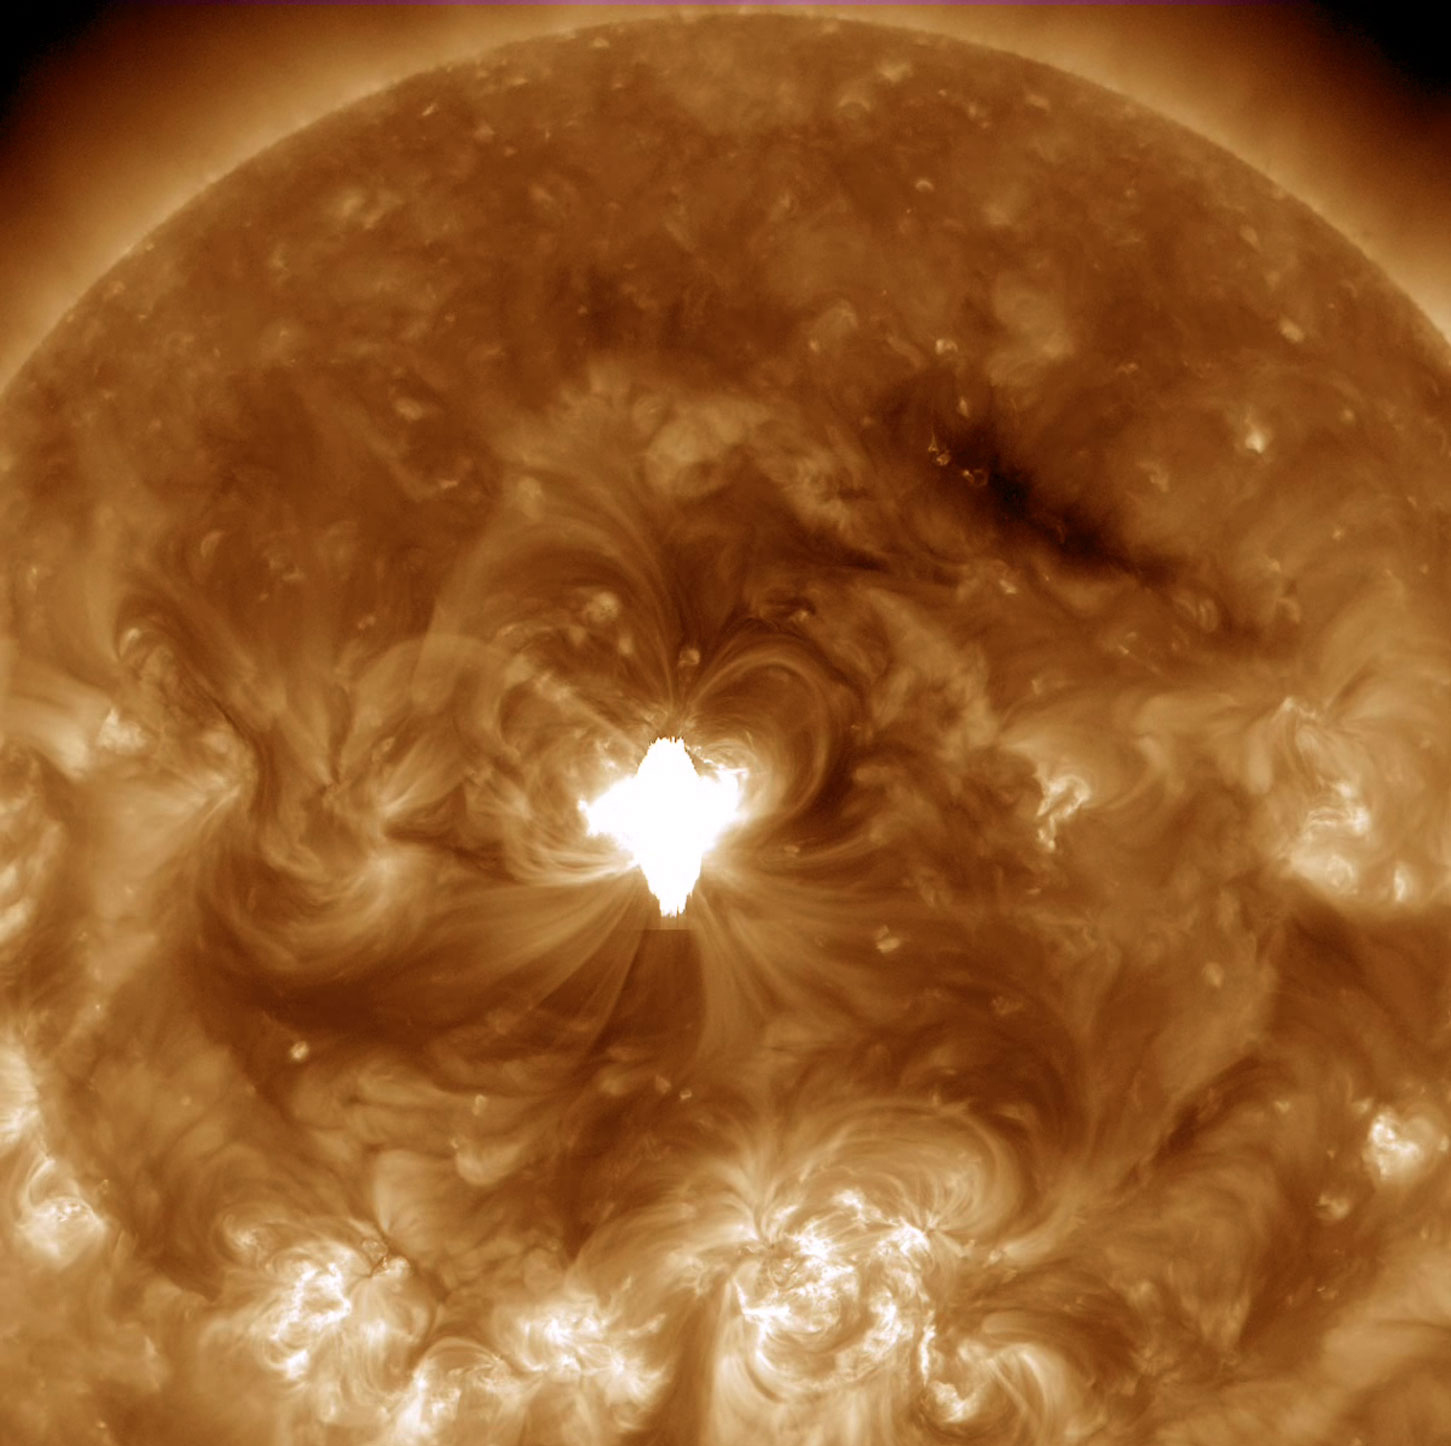

Earth-directed X-class flare

An active region just about squarely facing Earth erupted with an X 1.6 flare (largest class) as well as a coronal mass ejection on Sept. 10, 2014. The flare lasted longer than usual and sent out a burst of radiation into space. The movie shows the bright, flickering flare and the ensuing coils of magnetic loops over a period of about five hours. A darker wave of material was also propelled across part of the Sun's surface. Images were taken in a wavelength of extreme ultraviolet light.

Credit: NASA/Solar Dynamics Observatory